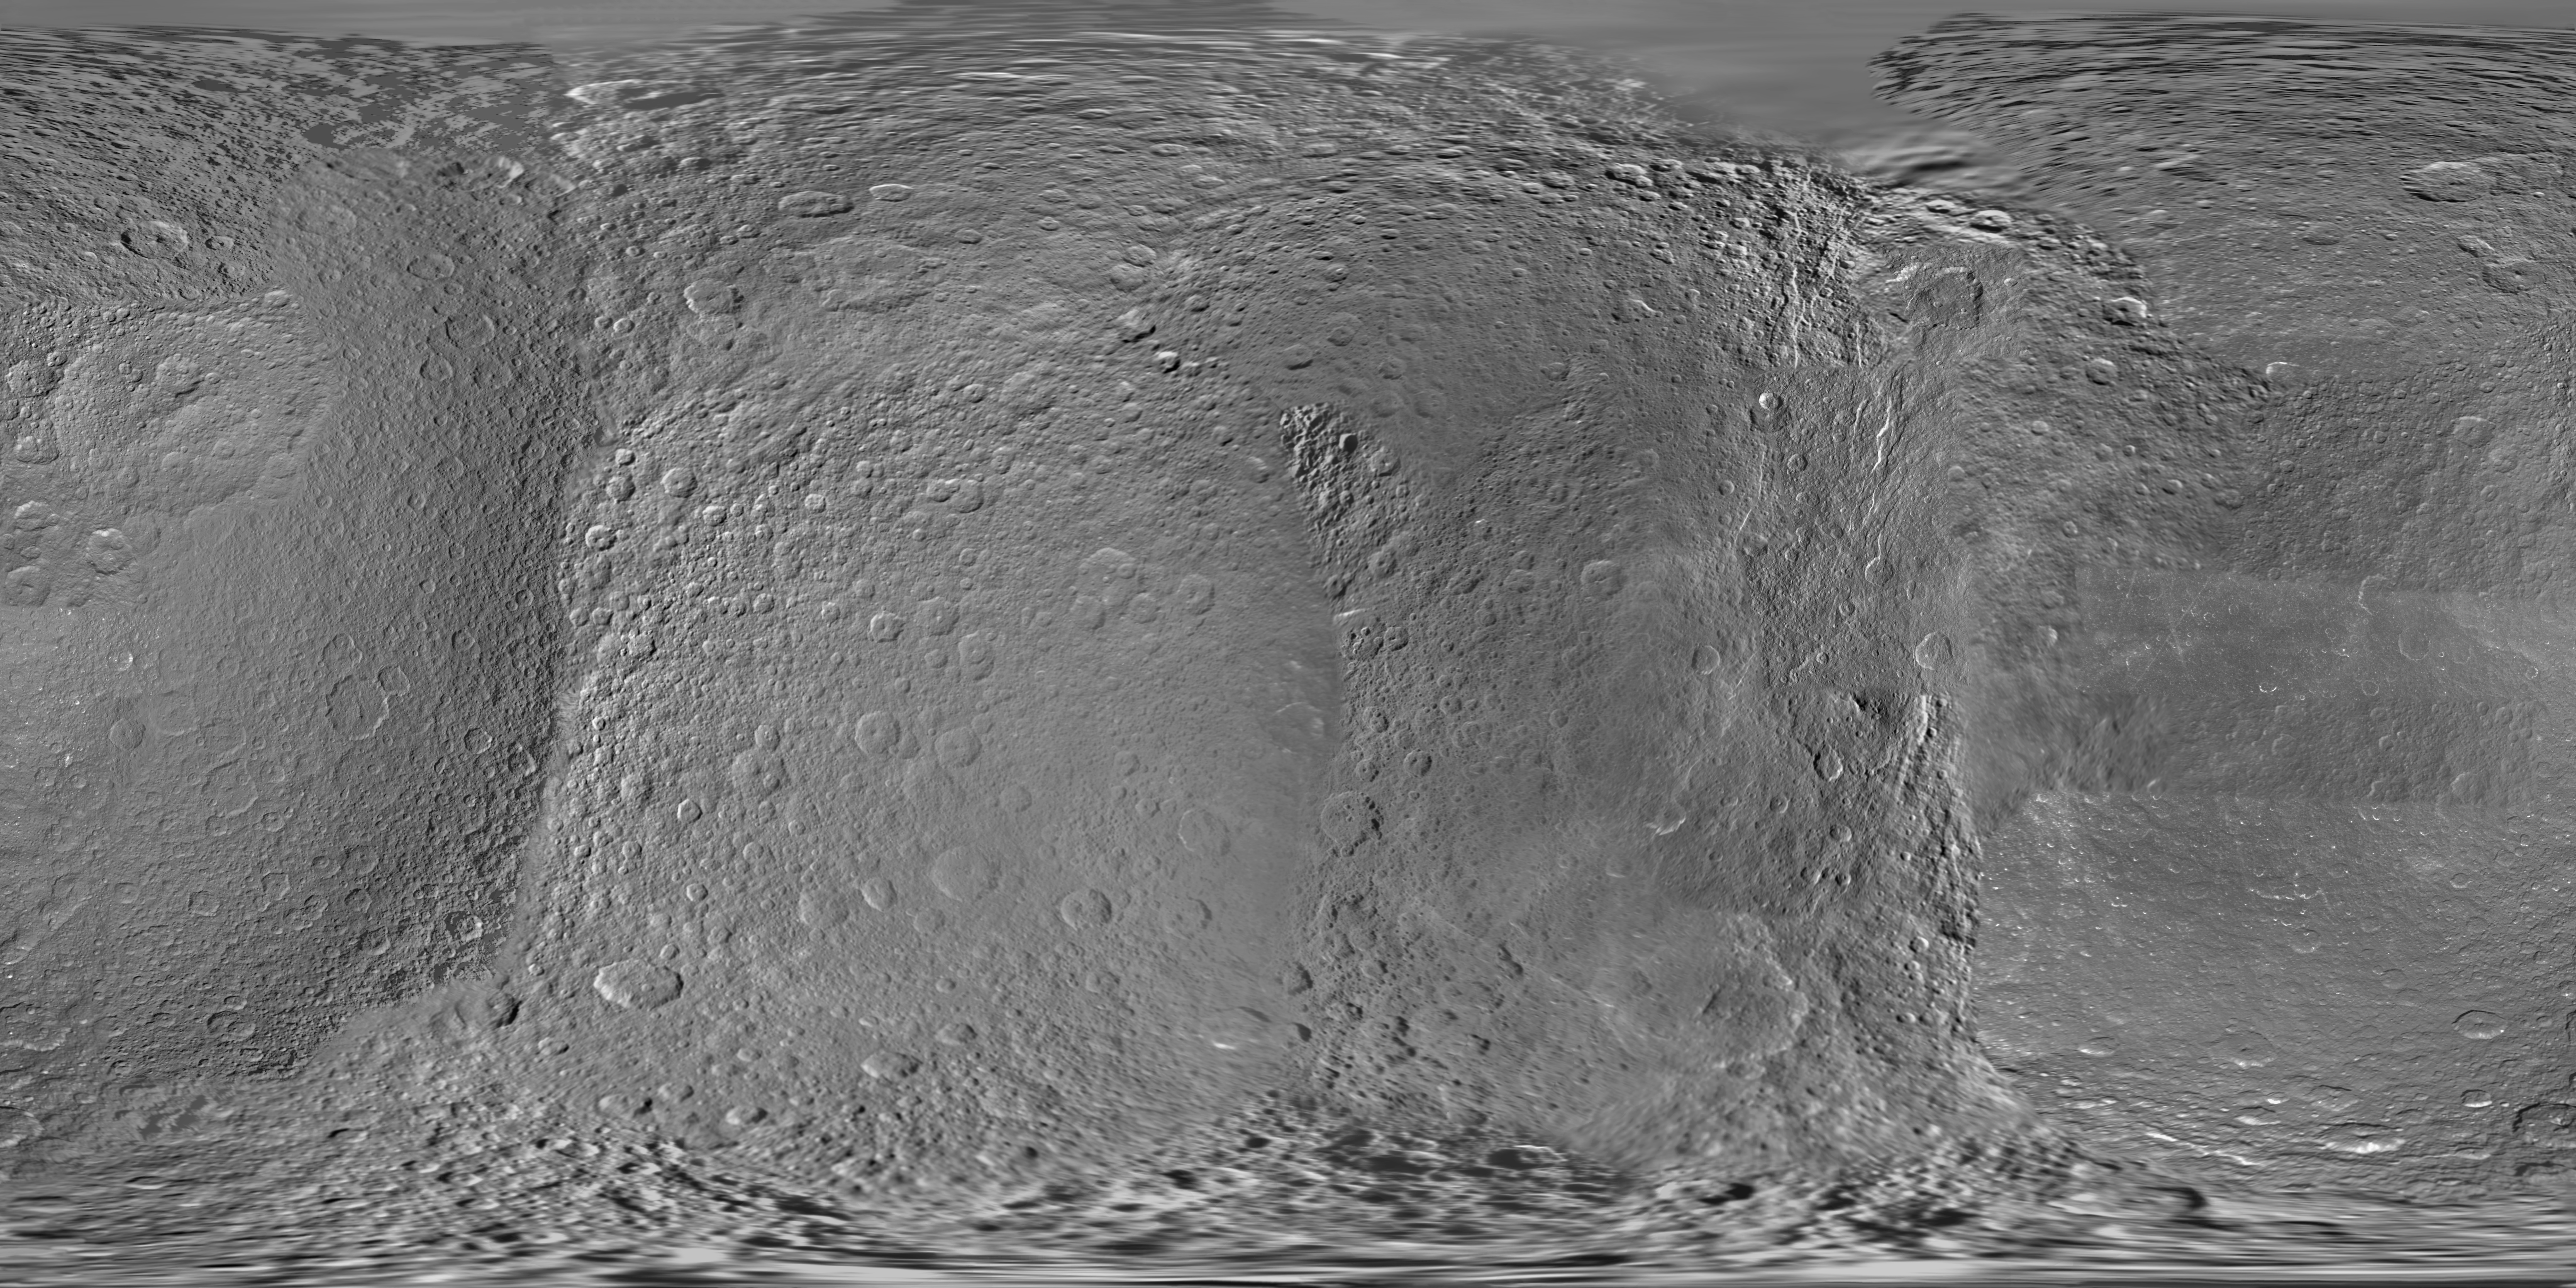

Map of Rhea – March 2012

Annotated Image

This global digital map of Rhea was created using data taken during Cassini and Voyager spacecraft flybys.

The map is an equidistant projection and has a scale of 417 meters (1,370 feet) per pixel in the full size version. The mean radius of Rhea used for projection of this map is 764.1 kilometers (474.8 miles).

This map is an update to the version released in January 2011 (see PIA12821). This map contains data from Cassini’s March 10, 2012, flyby of Rhea. This map was created using primarily Cassini images. Six Voyager images fill gaps in Cassini’s coverage of the north pole.

The Cassini-Huygens mission is a cooperative project of NASA, the European Space Agency and the Italian Space Agency. The Jet Propulsion Laboratory, a division of the California Institute of Technology in Pasadena, manages the mission for NASA’s Science Mission Directorate, Washington, D.C. The Cassini orbiter and its two onboard cameras were designed, developed and assembled at JPL. The imaging operations center is based at the Space Science Institute in Boulder, Colo.

Credit: NASA/JPL-Caltech/Space Science Institute